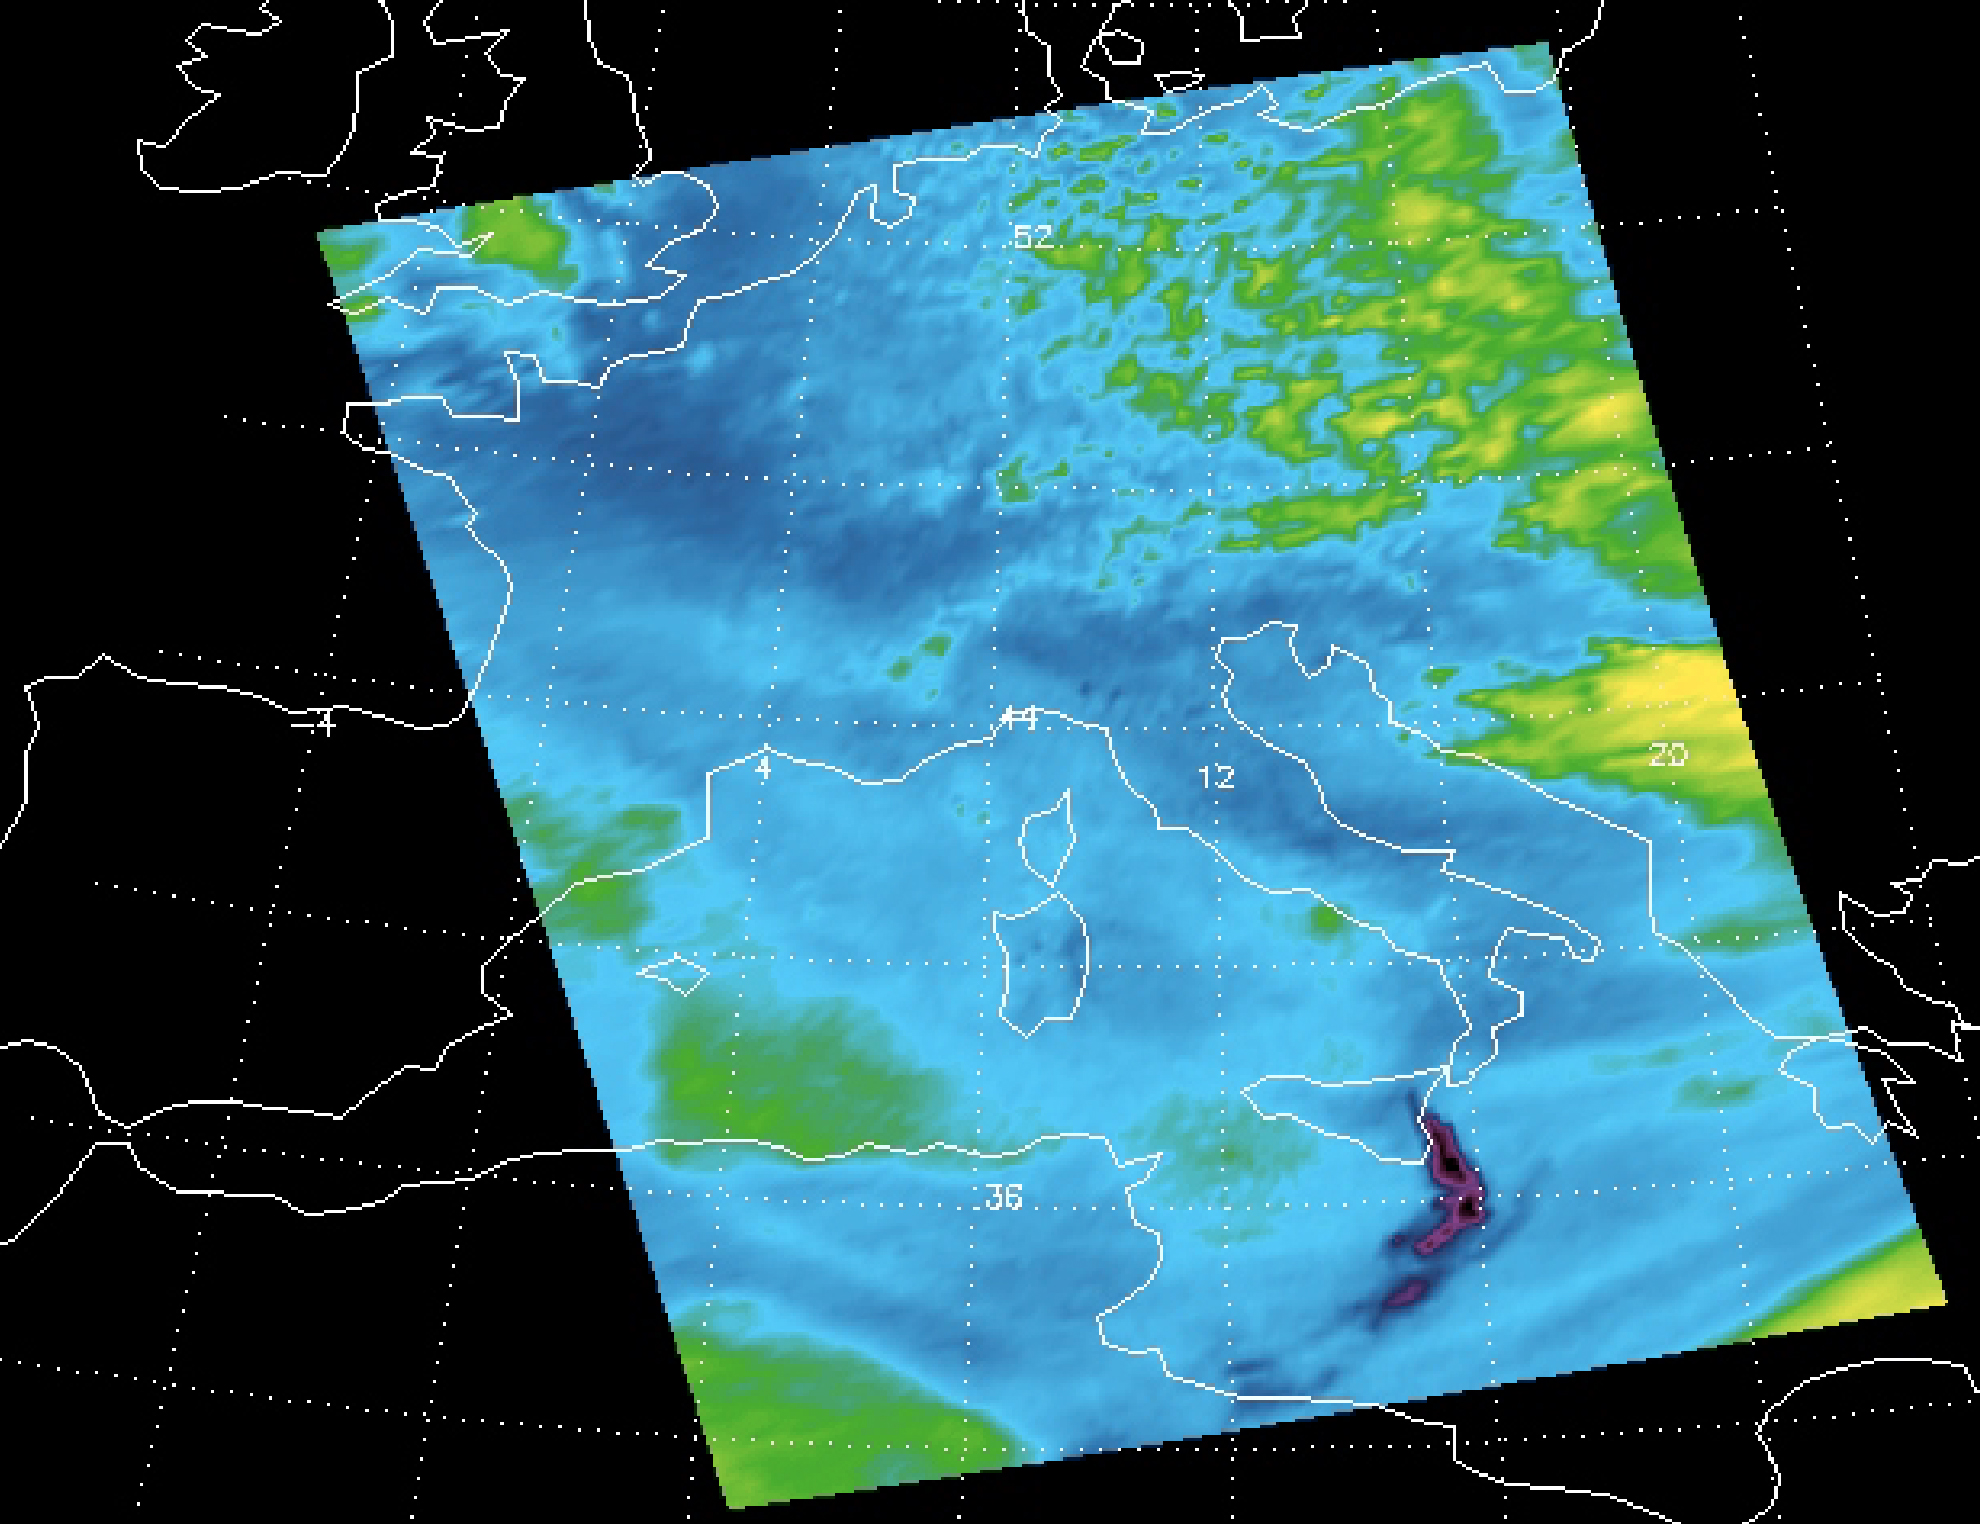

Sulfur Dioxide Plume from Mt. Etna Eruption 2002 as Detected with AIRS Data

Mt. Etna, a volcano on the island of Sicily, erupted on October 26, 2002. Preliminary analysis of data taken by the Atmospheric Infrared Sounder (AIRS) on NASA’s Aqua satellite on October 28 shows the instrument can provide an excellent means to study the evolution and structure of the sulfur dioxide plume emitted from volcanoes. These data also demonstrate that AIRS can be used to obtain the total mass of sulfur dioxide injected into the atmosphere during a volcanic event, information that may help us to better understand these dangerous natural occurrences in the future.

The image clearly shows the sulfur dioxide plume. This image was created by comparing data taken at two different frequencies, or channels, and creating one image that highlights the differences between these two channels. Both channels are sensitive to water vapor, but one of the channels is also sensitive to sulfur dioxide. By subtracting out the common water vapor signal in both channels, the sulfur dioxide feature remains and shows up as an enhancement in the difference image

About AIRS
The Atmospheric Infrared Sounder, AIRS, in conjunction with the Advanced Microwave Sounding Unit, AMSU, senses emitted infrared and microwave radiation from Earth to provide a three-dimensional look at Earth’s weather and climate. Working in tandem, the two instruments make simultaneous observations all the way down to Earth’s surface, even in the presence of heavy clouds. With more than 2,000 channels sensing different regions of the atmosphere, the system creates a global, three-dimensional map of atmospheric temperature and humidity, cloud amounts and heights, greenhouse gas concentrations, and many other atmospheric phenomena. Launched into Earth orbit in 2002, the AIRS and AMSU instruments fly onboard NASA’s Aqua spacecraft and are managed by NASA’s Jet Propulsion Laboratory in Pasadena, Calif., under contract to NASA. JPL is a division of the California Institute of Technology in Pasadena.

Credit: NASA/JPL